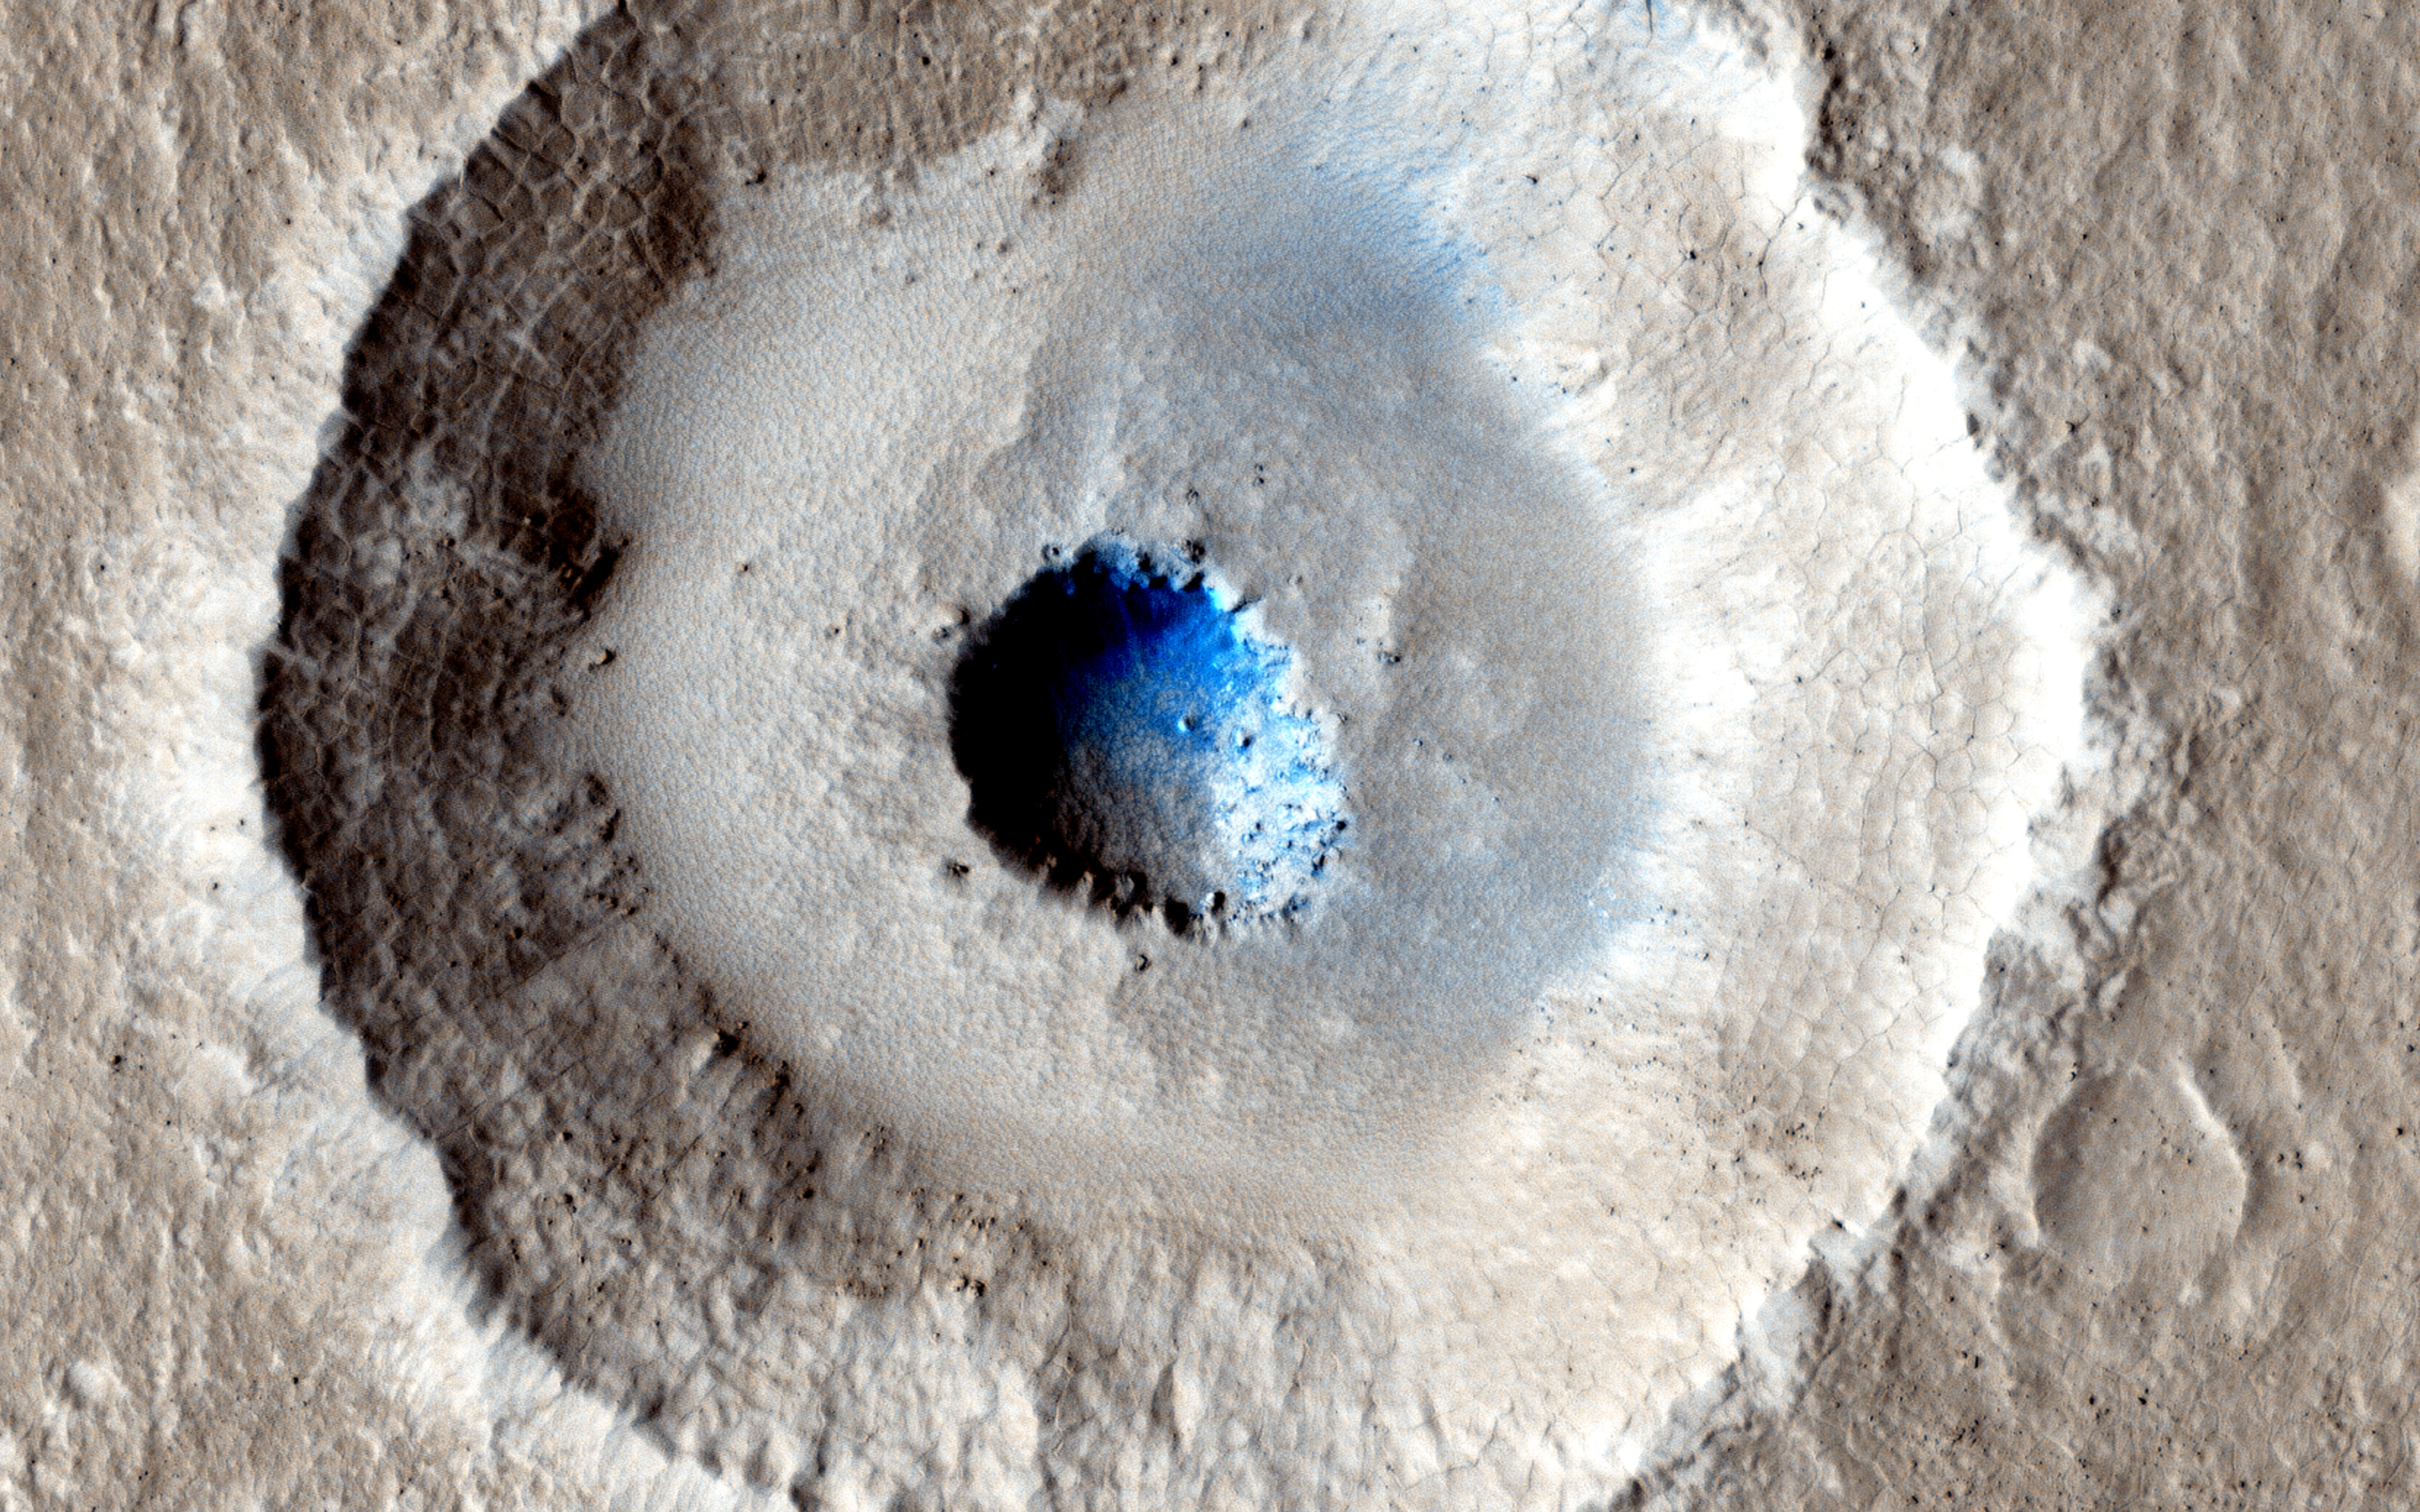

Craters in an Icy Surface

Small impact craters usually have simple bowl shapes, but sometimes more complicated shapes can occur if the target is unusual. The crater in the center of this HiRISE image is unusual because there is a wide, flat bench, or terrace, between the outer rim and the inner section, making it appear somewhat like a bullseye.

Crater shapes like this can occur if material underground changes from weak to strong. In these cases, the level of the terrace shows where this change occurs. In the area covered by this observation, we have other reasons to suspect that the upper material is mostly ice.

Terraced craters like this one show us how thick this ice is, as the terrace formation shows us where the ice meets the underlying rock.

HiRISE is one of six instruments on NASA’s Mars Reconnaissance Orbiter. The University of Arizona, Tucson, operates the orbiter’s HiRISE camera, which was built by Ball Aerospace & Technologies Corp., Boulder, Colo. NASA’s Jet Propulsion Laboratory, a division of the California Institute of Technology in Pasadena, manages the Mars Reconnaissance Orbiter Project for the NASA Science Mission Directorate, Washington.

Credit: NASA/JPL-Caltech/Univ. of Arizona